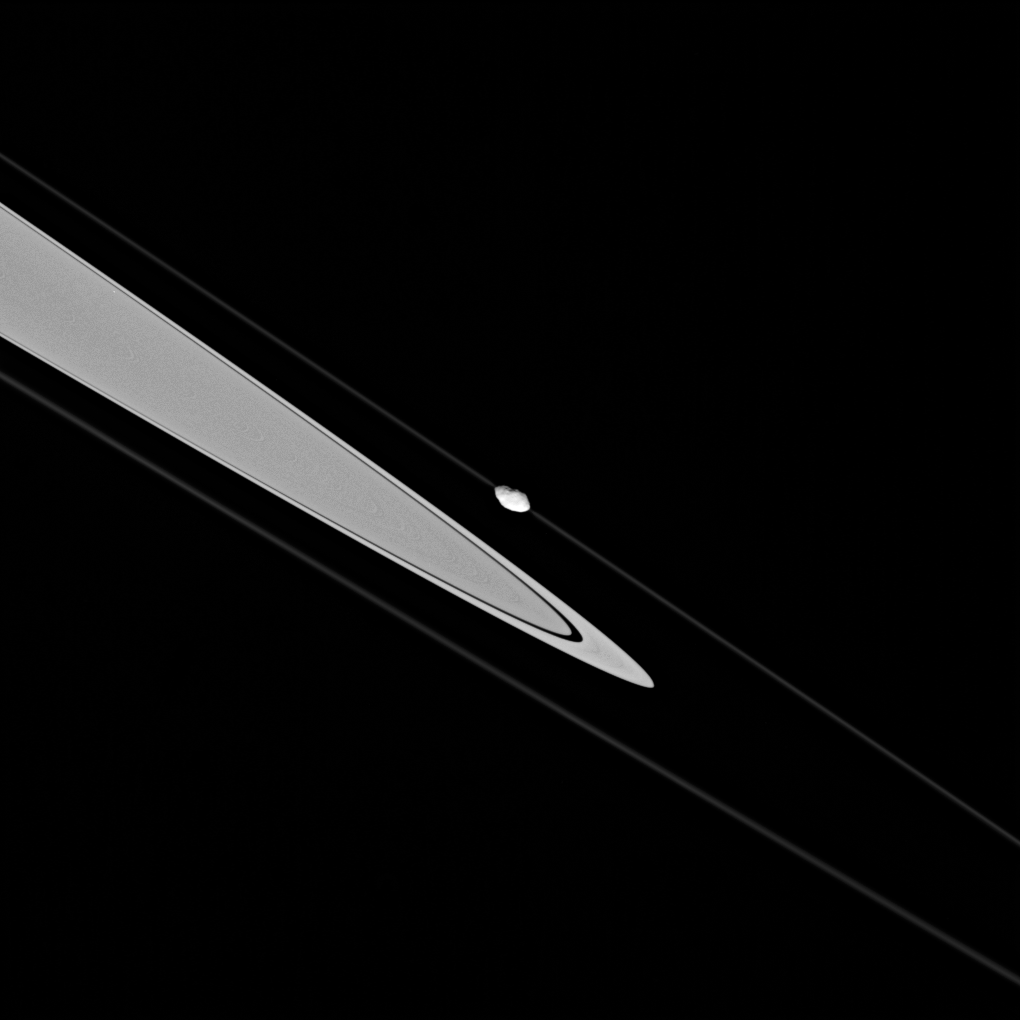

Pandora on a String

This dramatic image shows Saturn’s craggy moon Pandora skimming along the F ring’s outer edge.

Pandora orbits about 1,000 kilometers (620 miles) exterior to the ring, but in this view is projected onto the ring. The moderately high-resolution of the image reveals the moonlet’s odd shape. Pandora is 84 kilometers (52 miles) across.

The image was acquired from less than a degree below the ringplane.

The image was taken in visible light with the Cassini spacecraft narrow-angle camera on Oct. 29, 2005, at a distance of approximately 455,000 kilometers (283,000 miles) from Pandora. The image scale is 3 kilometers (2 miles) per pixel.

The Cassini-Huygens mission is a cooperative project of NASA, the European Space Agency and the Italian Space Agency. The Jet Propulsion Laboratory, a division of the California Institute of Technology in Pasadena, manages the mission for NASA’s Science Mission Directorate, Washington, D.C. The Cassini orbiter and its two onboard cameras were designed, developed and assembled at JPL. The imaging operations center is based at the Space Science Institute in Boulder, Colo.

Credit: NASA/JPL/Space Science Institute